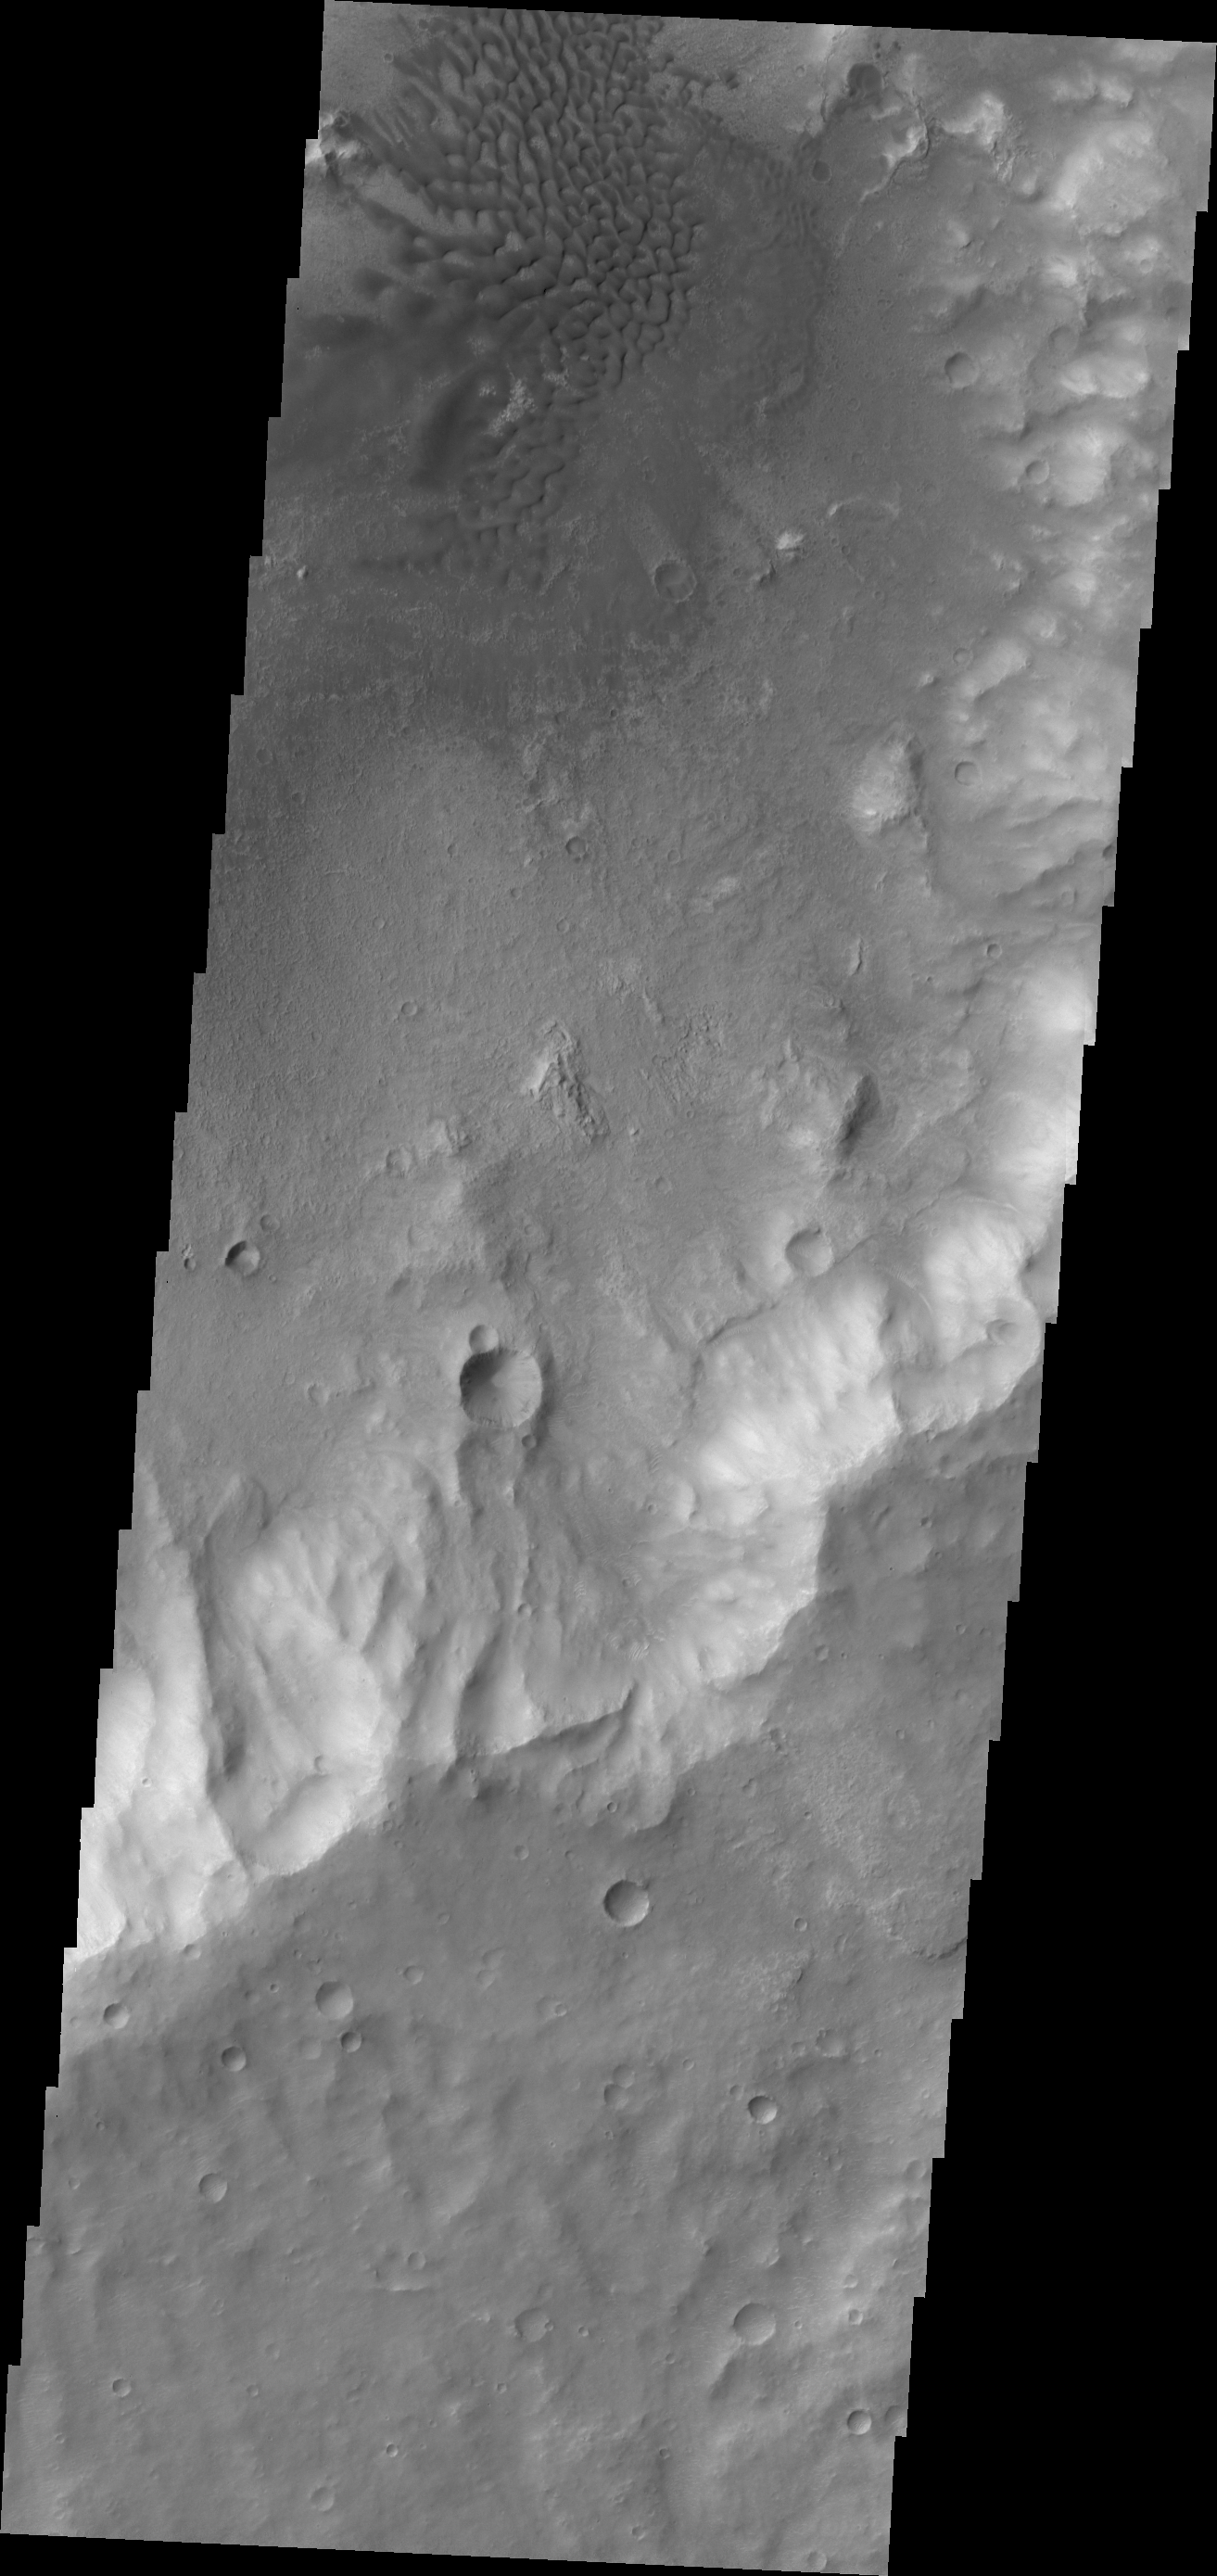

Sand Dunes in Terra Cimmeria

A sand dune field is located on the floor of this unnamed crater in Terra Cimmeria.

Credit: NASA/JPL/ASU